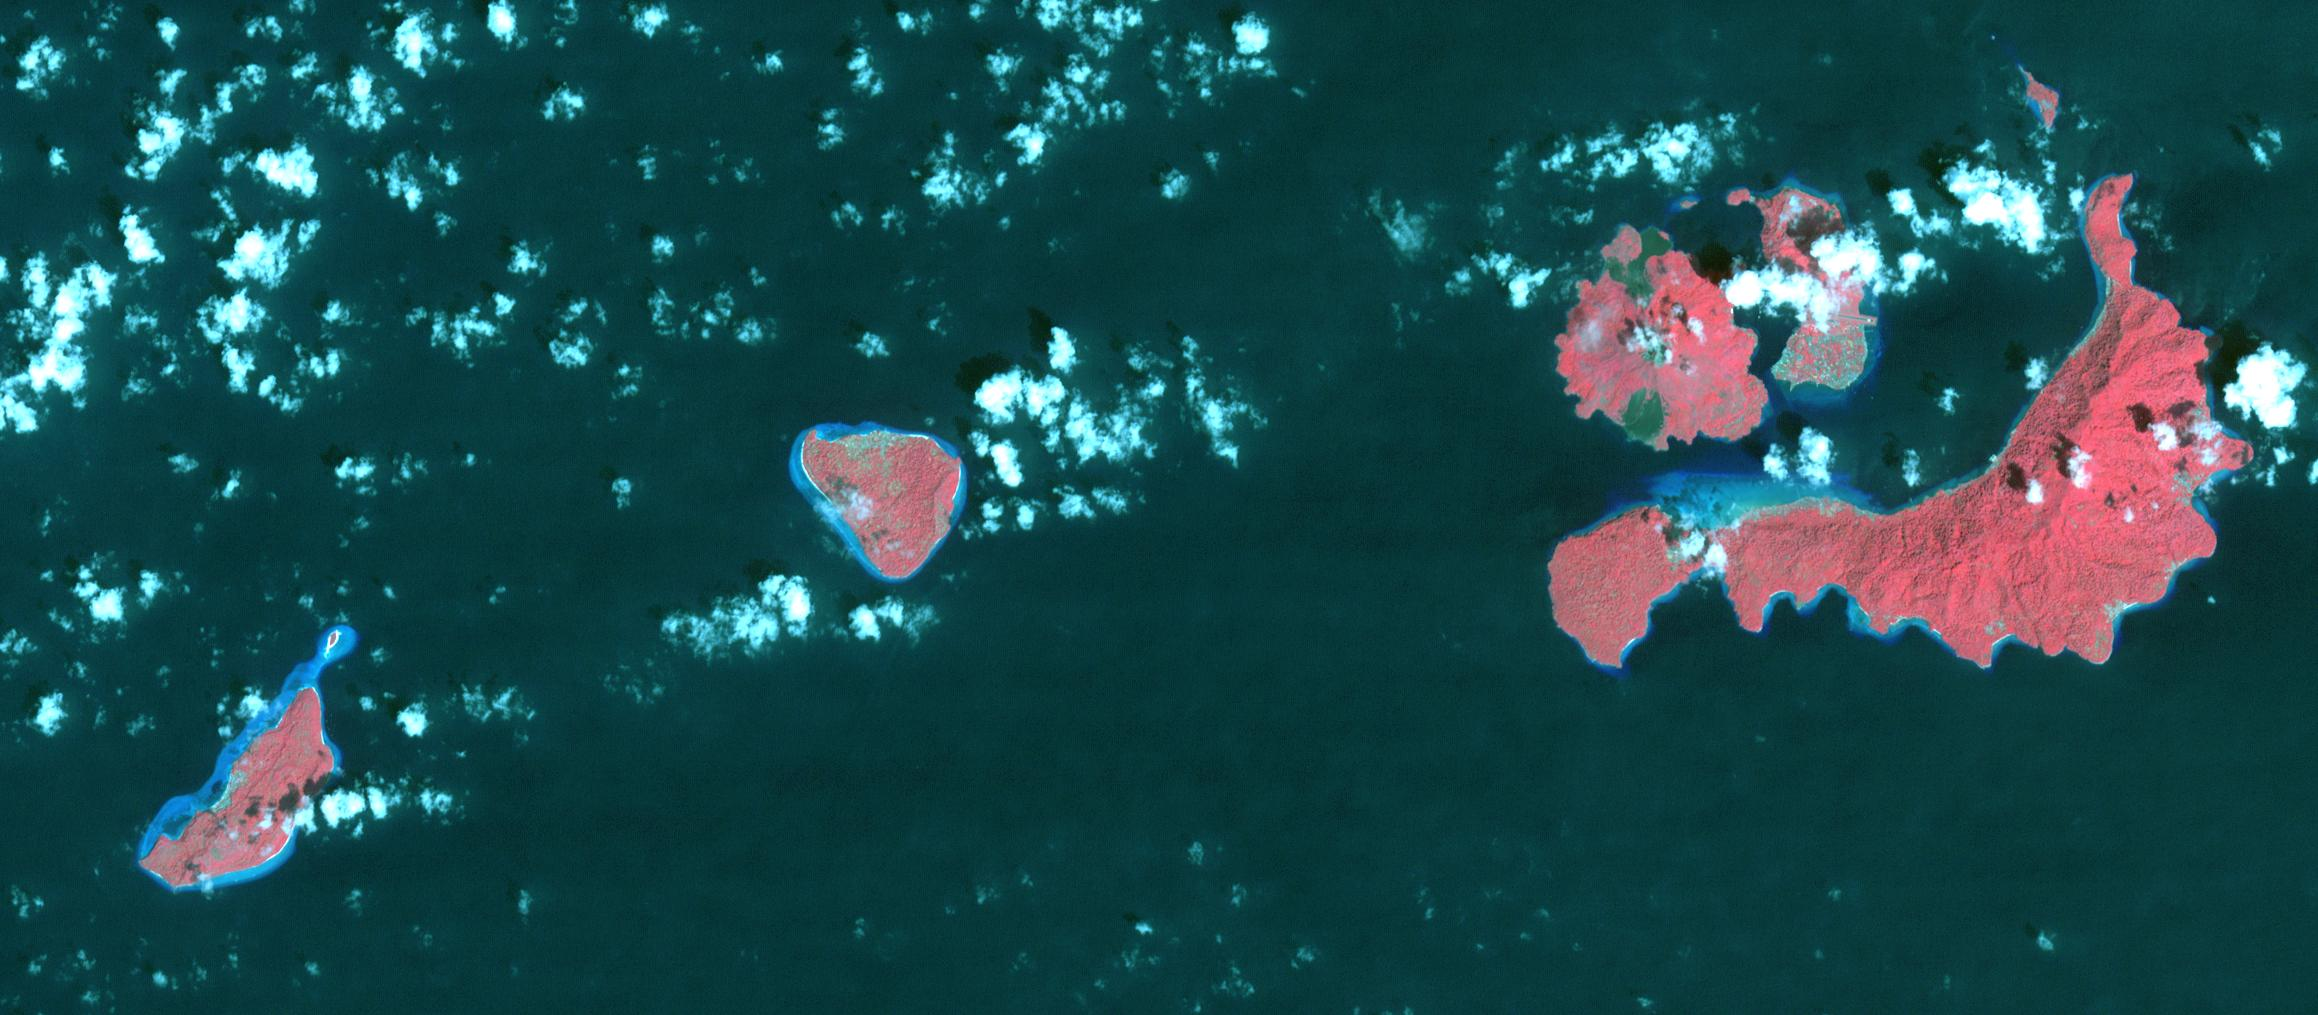

Run Island, Indonesia

In 1667, the Dutch exchanged Run Island (left-most in the image) with the British for Manhattan (renamed from New Amsterdam to New York). Run Island is one of the smallest, and western-most, of the Banda Islands, part of the Malukus, Indonesia. At the time it was the only source of the incredibly valuable spices nutmeg and mace. The image was acquired January 5, 2016, covers an area of 15.7 by 34.8 kilometers, and is located at 4.5 degrees south, 129.7 degrees east.

With its 14 spectral bands from the visible to the thermal infrared wavelength region and its high spatial resolution of 15 to 90 meters (about 50 to 300 feet), ASTER images Earth to map and monitor the changing surface of our planet. ASTER is one of five Earth-observing instruments launched Dec. 18, 1999, on Terra. The instrument was built by Japan’s Ministry of Economy, Trade and Industry. A joint U.S./Japan science team is responsible for validation and calibration of the instrument and data products.

The broad spectral coverage and high spectral resolution of ASTER provides scientists in numerous disciplines with critical information for surface mapping and monitoring of dynamic conditions and temporal change. Example applications are: monitoring glacial advances and retreats; monitoring potentially active volcanoes; identifying crop stress; determining cloud morphology and physical properties; wetlands evaluation; thermal pollution monitoring; coral reef degradation; surface temperature mapping of soils and geology; and measuring surface heat balance.

The U.S. science team is located at NASA’s Jet Propulsion Laboratory, Pasadena, Calif. The Terra mission is part of NASA’s Science Mission Directorate, Washington, D.C.

Credit: NASA/METI/AIST/Japan Space Systems, and U.S./Japan ASTER Science Team